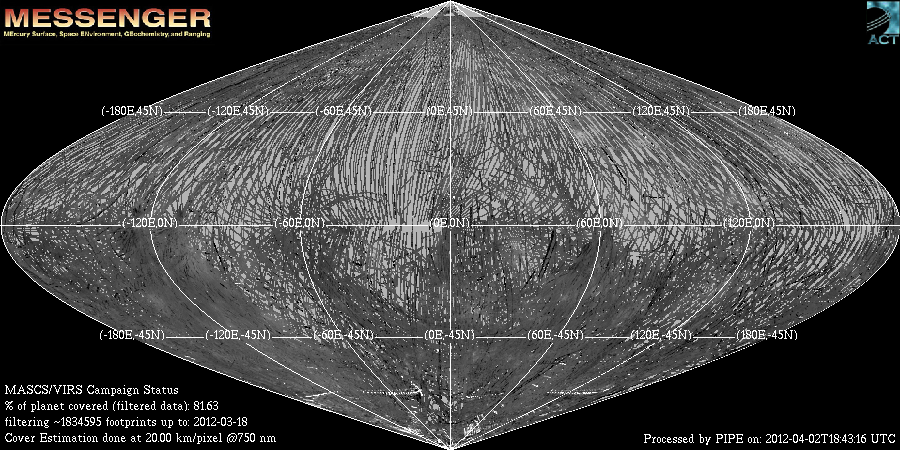

One Year of Spectral Mapping

This sinusoidal equal area projection map shows the ground coverage on Mercury by the MASCS VIRS instrument. The coverage tracks are shaded by brightness measured by VIRS at 750 nm. A pixel is counted as ‘observed’ if any portion of it is covered by a VIRS footprint. By this method, over 81% of the surface has been observed in the primary mission of MESSENGER, with more to come in the extended mission. In locations where multiple VIRS footprints cover the same area, the footprint with the best viewing geometry (usually the lowest incidence angle) is counted for coverage, and for making spectral maps of the surface. These spectral maps are helping the MESSENGER team understand the composition and mineralogy of Mercury’s surface.

Date Created: April 2, 2012
Instrument: Visible and Infrared Spectrograph (VIRS) of the MESSENGER Atmosphere and Surface Composition Spectrometer (MASCS)
Center Latitude: 0°
Center Longitude: 0° E
Resolution: 20 km/pixel

The MESSENGER spacecraft is the first ever to orbit the planet Mercury, and the spacecraft’s seven scientific instruments and radio science investigation are unraveling the history and evolution of the Solar System’s innermost planet. Visit the Why Mercury? section of this website to learn more about the key science questions that the MESSENGER mission is addressing. During the one-year primary mission, MDIS acquired 88,746 images and extensive other data sets. MESSENGER is now in a year-long extended mission, during which plans call for the acquisition of more than 80,000 additional images to support MESSENGER’s science goals.

These images are from MESSENGER, a NASA Discovery mission to conduct the first orbital study of the innermost planet, Mercury. For information regarding the use of images, see the MESSENGER image use policy.

Credit: NASA/Johns Hopkins University Applied Physics Laboratory/Carnegie Institution of Washington